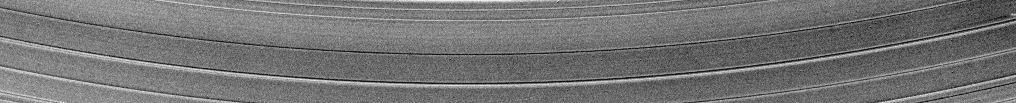

Propeller Churns the A Ring

This movie created from images obtained by NASA’s Cassini spacecraft shows a propeller-shaped structure created by a hidden, embedded moon moving through one of Saturn’s rings.

The moon, likely about a kilometer (half a mile) across, can’t be seen at this resolution. However, it is larger than many other “propeller” moons and has cleared ring material from the dark wing-like regions to its left and right in these images. Disturbed ring material closer to the moon reflects sunlight brightly and appears like a white airplane propeller.

Taken in 2005, these images are part of a growing catalogue of “propeller” moons that, despite being too small to be seen, enhance their visibility by creating larger disturbances in the surrounding fabric of Saturn’s rings. The motion here occurs in Saturn’s outermost main ring, known as the A ring. Cassini scientists now have tracked several of these individual propeller moons embedded in Saturn’s disk over several years.

These images are important because they represent the first time scientists have been able to track the orbits of objects in space that are embedded in a disk of material. Continued monitoring of these objects may lead to direct observations of the interaction between a disk of material and embedded moons. Such interactions help scientists understand fundamental principles of how solar systems formed from disks of matter. Indeed, Cassini scientists have seen changes in the orbits of these moons, although they don’t yet know exactly what causes these changes.

Imaging scientists nicknamed the propeller shown here “Bleriot” after the French aviator Louis Bleriot. The propeller structure is 5 kilometers (3 miles) in the radial dimension (the dimension moving outward from Saturn which is far out of frame above this image). The dark wings appear 1,100 kilometers (700 miles) in the azimuthal (longitudinal) dimension.

PIA11672 shows the giant propeller “Earhart” named after the aviatrix Amelia Earhart. See PIA07791 and PIA07792 to learn more about propeller shapes and to see smaller propellers.

This movie is a concatenation of seven images taken during a span of about 20 minutes. This view looks toward the southern, sunlit side of the rings from about 21 degrees below the ring plane.

The images were taken in visible light with the Cassini spacecraft narrow-angle camera on May 1, 2005. The view was obtained at a distance of approximately 1.2 million kilometers (746,000 miles) from Saturn and at a sun-Saturn-spacecraft, or phase, angle of 28 degrees. Image scale is 7 kilometers (4 miles) per pixel.

The Cassini-Huygens mission is a cooperative project of NASA, the European Space Agency and the Italian Space Agency. The Jet Propulsion Laboratory, a division of the California Institute of Technology in Pasadena, Calif., manages the mission for NASA’s Science Mission Directorate, Washington, D.C. The Cassini orbiter and its two onboard cameras were designed, developed and assembled at JPL. The imaging operations center is based at the Space Science Institute in Boulder, Colo.

Credit: NASA/JPL/Space Science Institute